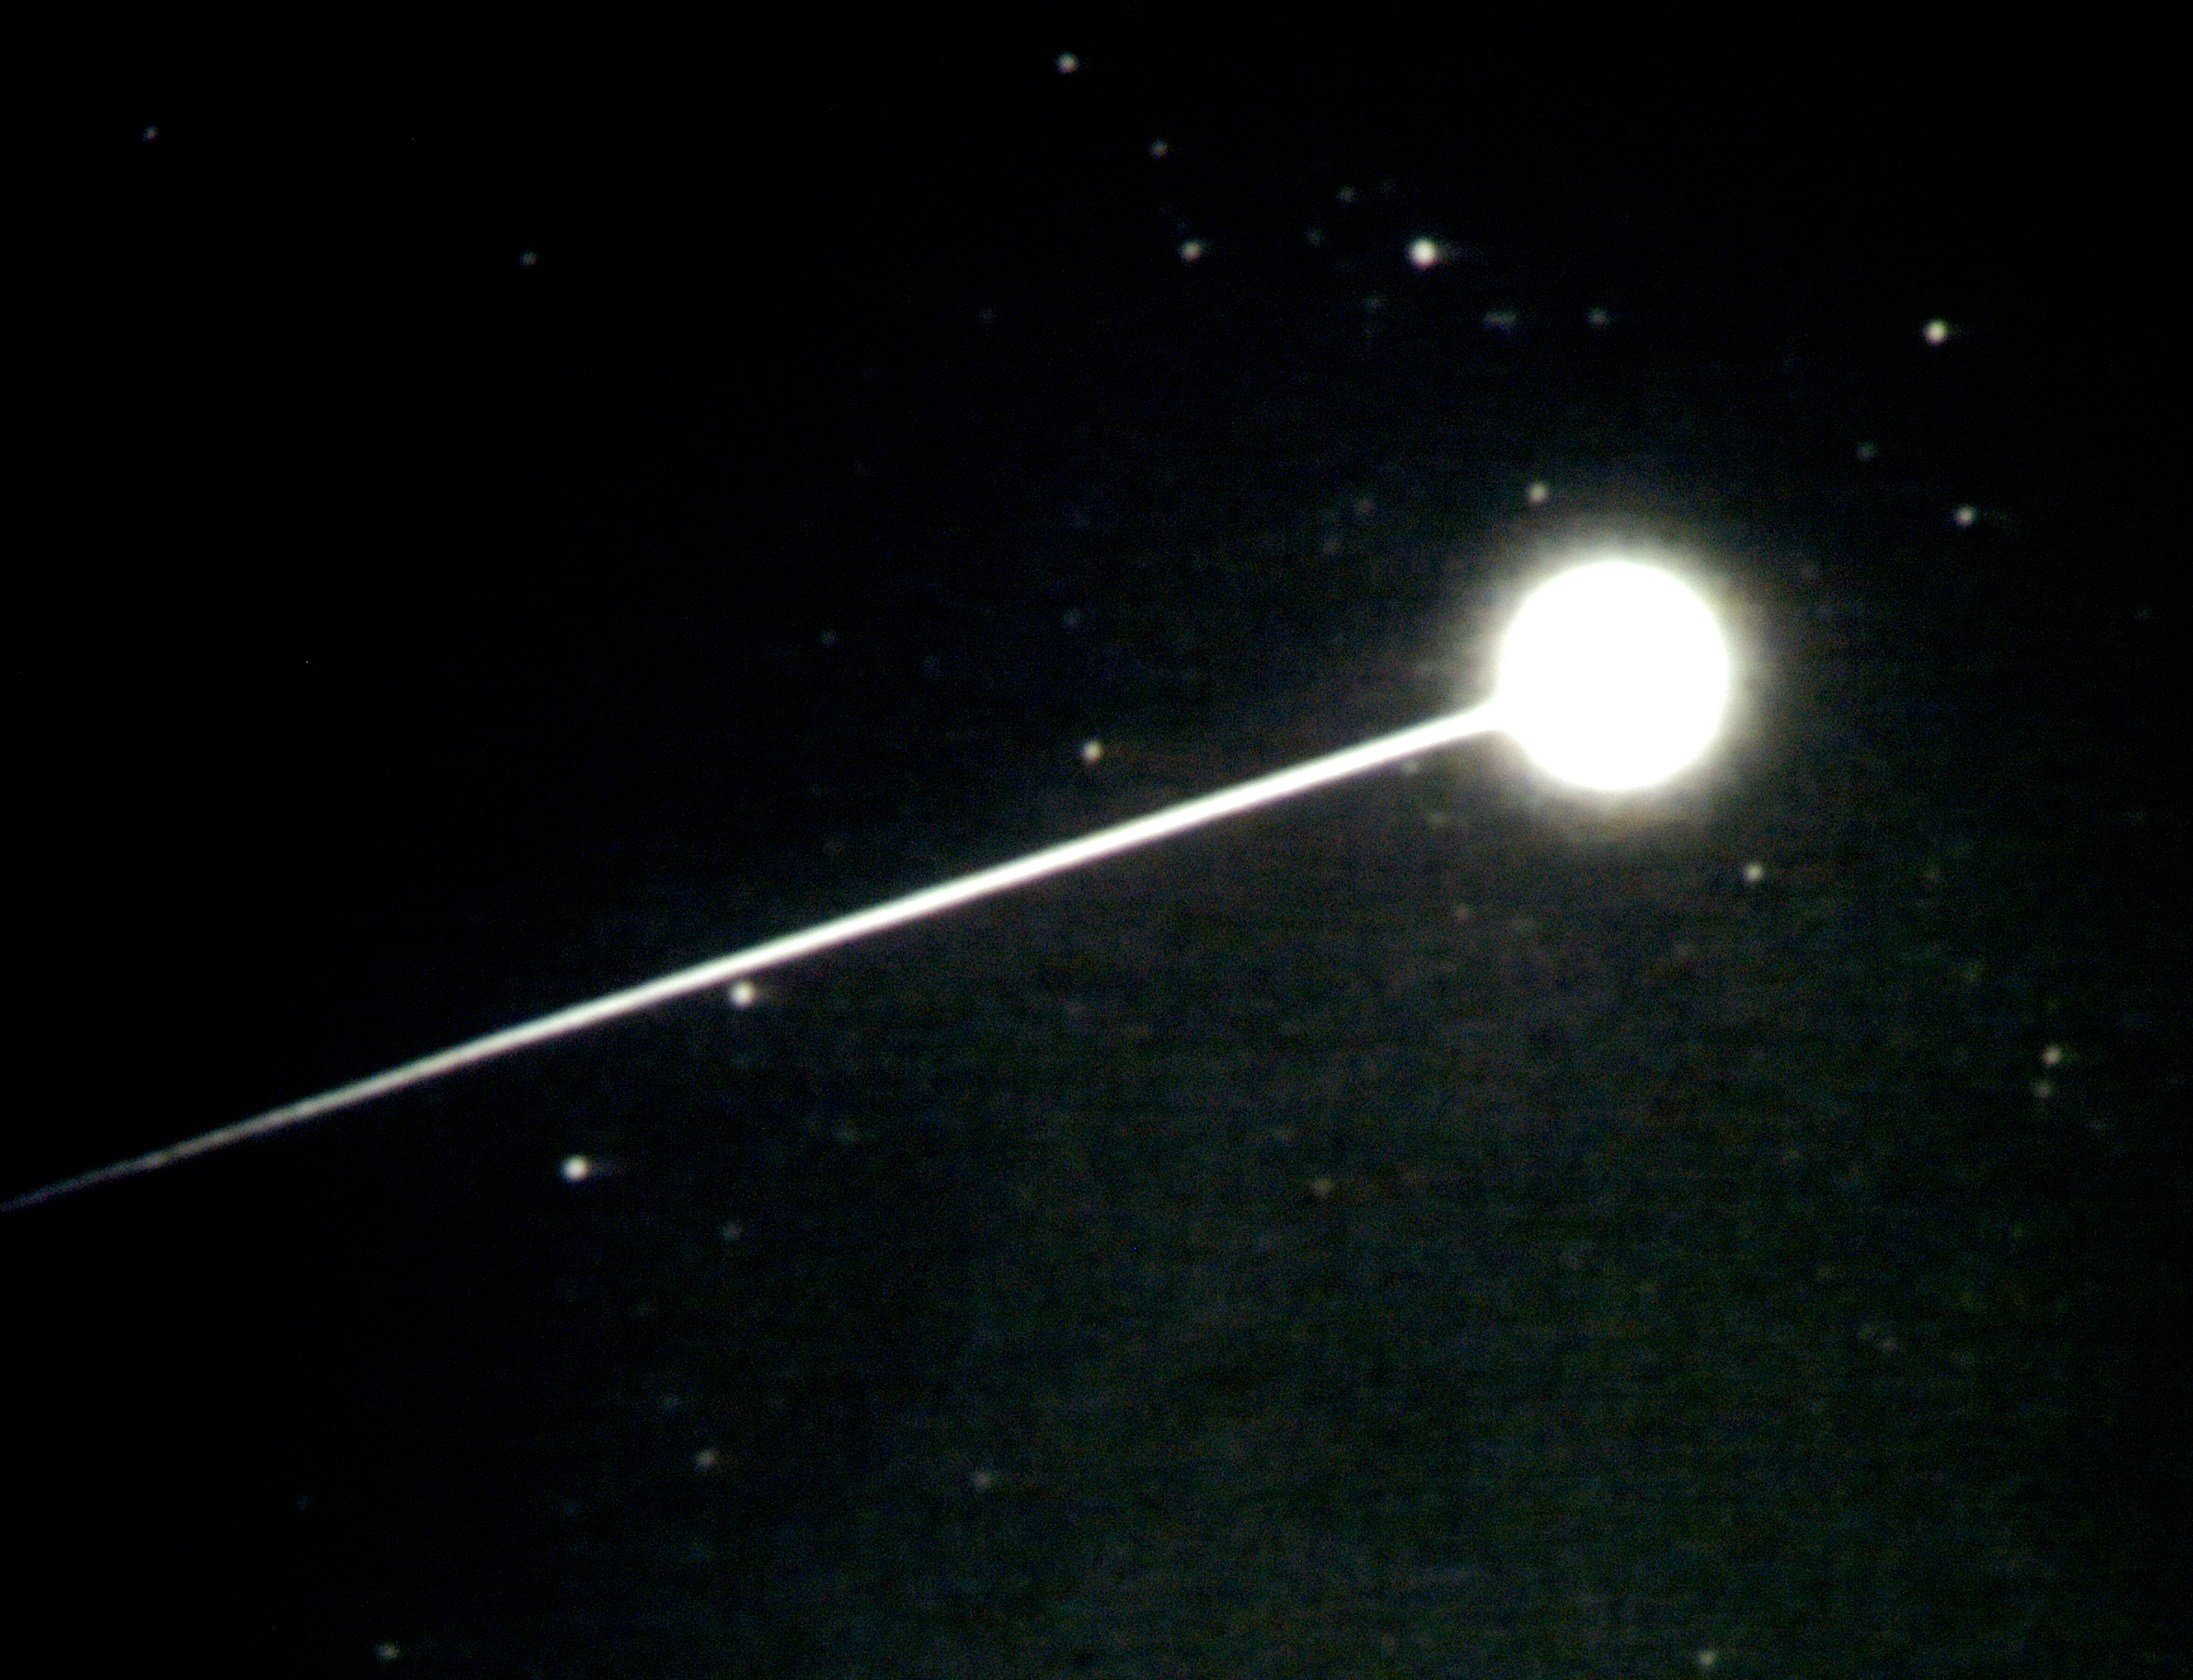

Stardust Capsule Return

Stardust Capsule Return as seen from NASA’s DC-8 Airborne Laboratory with a mission to explore the conditions during reentry from the light emitted by the fireball caused when the capsule streaked through the sky. The aircraft was located near the end of the trajectory, just outside of UTTR. The participating researchers are from NASA Ames, the SETI Institute, the University of Alaska, Utah State University, Lockheed Martin, U.S. Air Force Academy, the University of Kobe (Japan), and Stuttgart University (Germany).

Credit: NASA/Ames Research Center